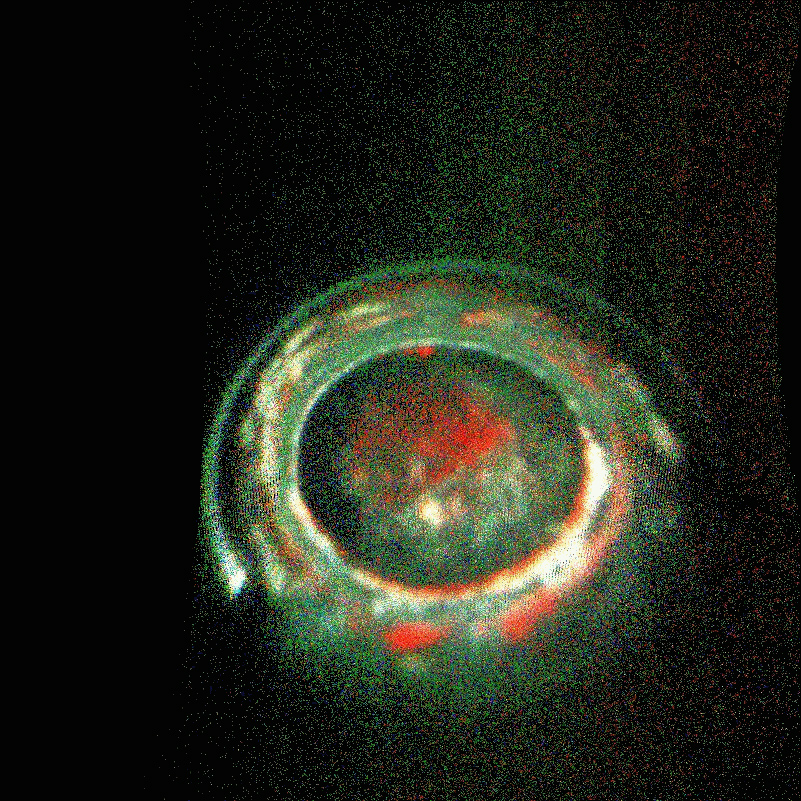

Jupiter’s Southern Lights

The complexity and richness of Jupiter’s “southern lights” (also known as auroras) are on display in this animation of false-color maps from NASA’s Juno spacecraft. Auroras result when energetic electrons from the magnetosphere crash into the molecular hydrogen in the Jovian upper atmosphere. The data for this animation were obtained by Juno’s Ultraviolet Spectrograph.

The images are centered on the south pole and extend to latitudes of 50 degrees south. Each frame of the animation includes data from 30 consecutive Juno spins (about 15 minutes), just after the spacecraft’s fifth close approach to Jupiter on February 2, 2017. The eight frames of the animation cover the period from 13:40 to 15:40 UTC at Juno. During that time, the spacecraft was receding from 35,000 miles to 153,900 miles (56,300 kilometers to 247,600 kilometers) above the aurora; this large change in distance accounts for the increasing fuzziness of the features.

Jupiter’s prime meridian is toward the bottom, and longitudes increase counterclockwise from there. The sun was located near the bottom at the start of the animation, but was off to the right by the end of the two-hour period.

The red coloring of some of the features indicates that those emissions came from deeper in Jupiter’s atmosphere; green and white indicate emissions from higher up in the atmosphere.

NASA’s Jet Propulsion Laboratory manages the Juno mission for the principal investigator, Scott Bolton, of Southwest Research Institute in San Antonio. Juno is part of NASA’s New Frontiers Program, which is managed at NASA’s Marshall Space Flight Center in Huntsville, Alabama, for NASA’s Science Mission Directorate. Lockheed Martin Space Systems, Denver, built the spacecraft. Caltech in Pasadena, California, manages JPL for NASA.

Credit: NASA/JPL-Caltech/SwRI